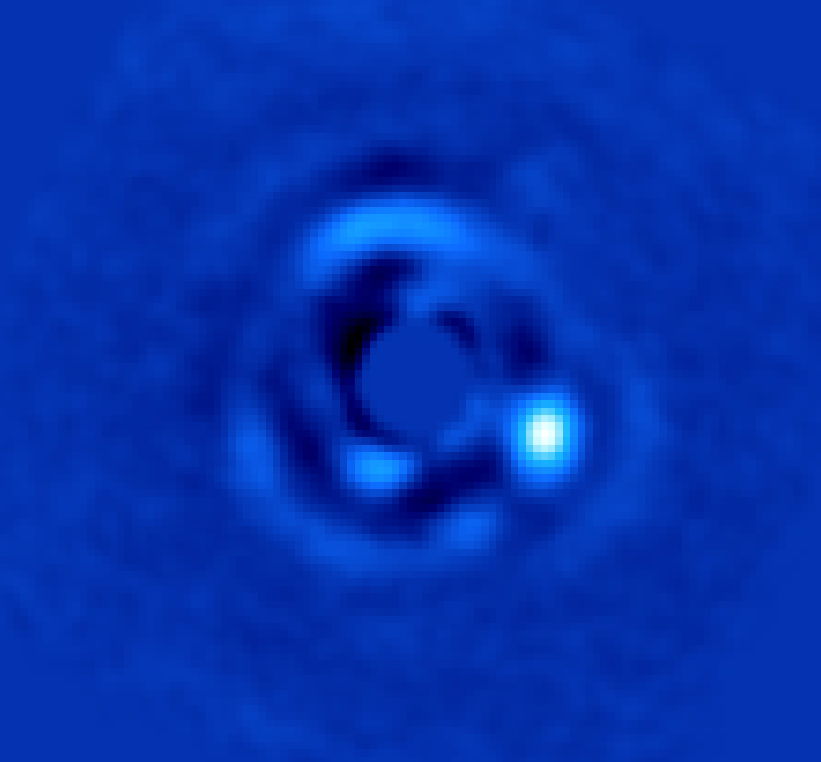

Brown Dwarf HIP 79124 B

This image shows brown dwarf HIP 79124 B, located 23 times as far from its host star as Earth is from the sun. The vortex coronagraph, an instrument at the W.M. Keck Observatory, was used to suppress light from the much brighter host star, allowing its dim companion to be imaged for the first time.

The Keck Observatory is managed by Caltech and the University of California. In 1996, NASA joined as a one-sixth partner in the Keck Observatory. JPL is managed by Caltech for NASA.

Credit: NASA/JPL-Caltech